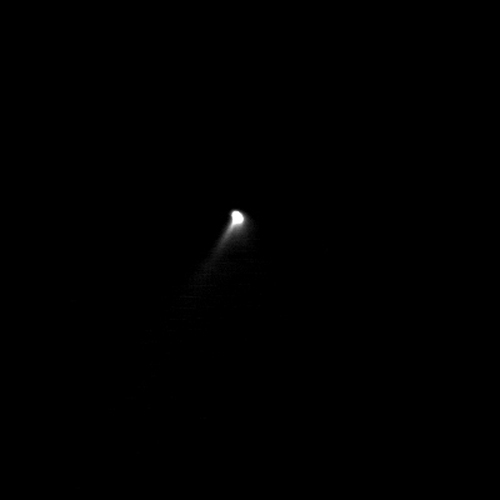

Early Close Image of Comet Borrelly

The solid nucleus of comet Borrelly is barely resolved in this image, enhanced to reveal the highly collimated dust extending towards the bottom left corner of the picture. The jet is attributed to dust carried outward by gas expanding outwards into a cone about 20 degrees across. The surface of Borrelly is composed of a mixture of dust and water ice, and as the comet approaches the Sun the water ice sublimes. The gases produced inside the comet by the Sun’s heating race away from the surface into the vacuum of space, carrying the dust away with them. The jet was also seen in images acquired around 9 hours earlier. This suggests that the emission is coming from close to the rotation axis at the comet’s constantly illuminated pole. The Sun is at the bottom of the image.

Deep Space 1 completed its primary mission testing ion propulsion and 11 other advanced, high-risk technologies in September 1999. NASA extended the mission, taking advantage of the ion propulsion and other systems to undertake this chancy but exciting, and ultimately successful, encounter with the comet. More information can be found on the Deep Space 1 home page at http://nmp.jpl.nasa.gov/ds1/.

Deep Space 1 was launched in October 1998 as part of NASA’s New Millennium Program, which is managed by JPL for NASA’s Office of Space Science, Washington, D.C. The California Institute of Technology manages JPL for NASA.

Credit: NASA/JPL